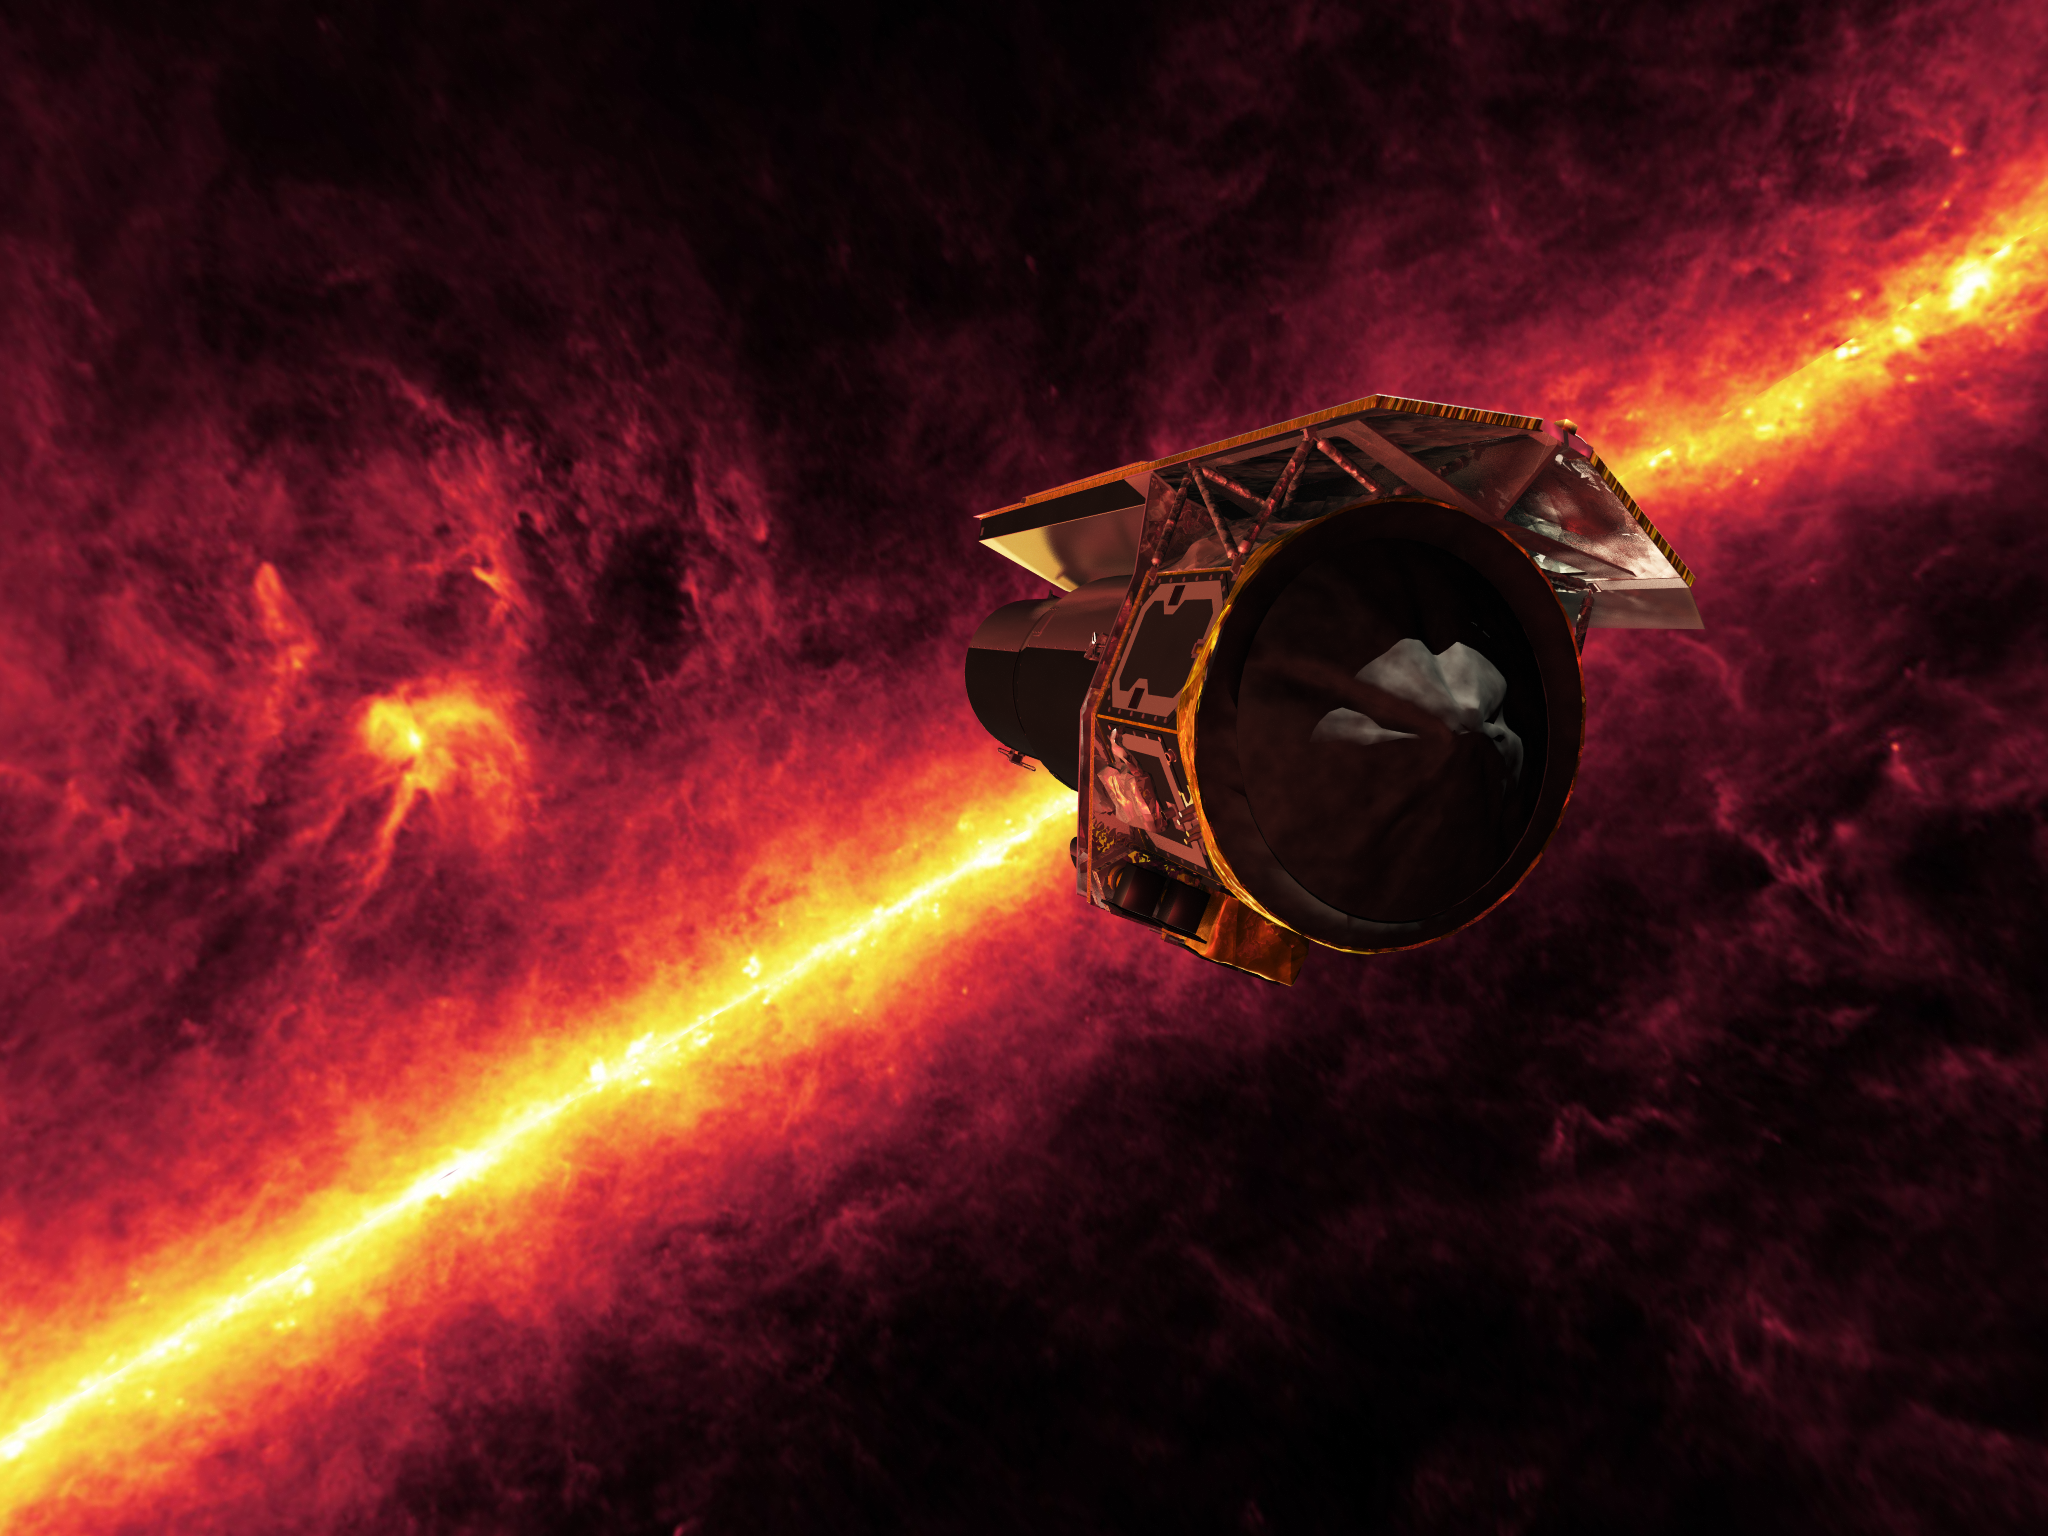

Infrared View of Spitzer

The Spitzer Space Telescope seen against the infrared sky. The band of light is the glowing dust emission from the Milky Way galaxy seen at 100 microns (as seen by the IRAS/COBE missions).Spitzer looks towards the Rho Ophiuchi star-formation region looming just above the disk of the Milky Way.

Credit: NASA/JPL-Caltech/R. Hurt (SSC)